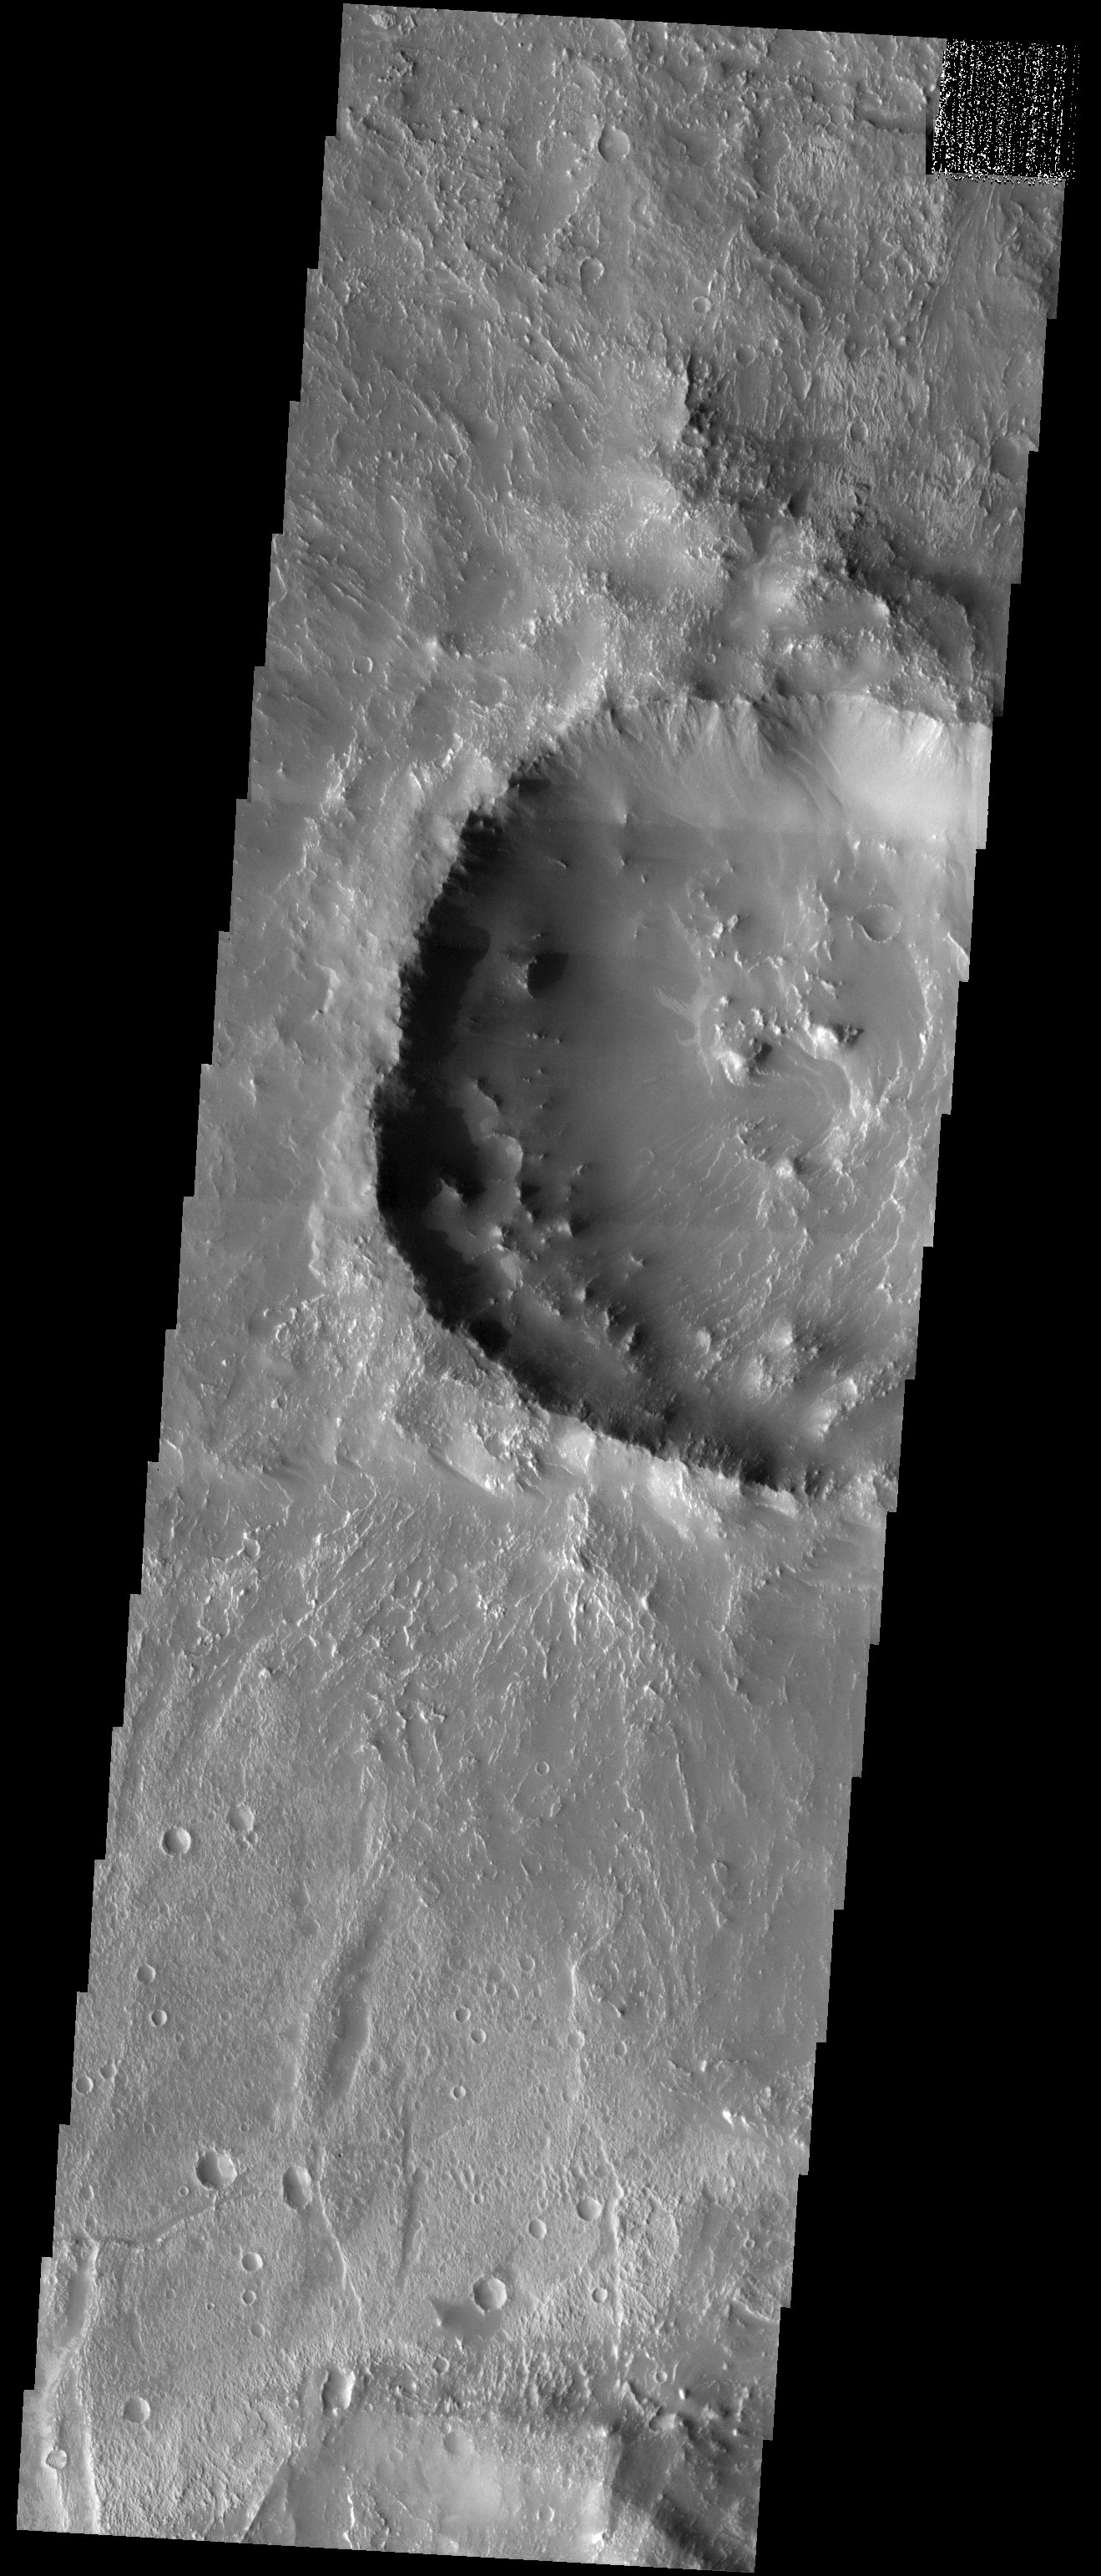

Koga Crater

Released 18 August 2003

This image shows Koga crater, named for a town in Tanzania. It is located in a region called Claritas Fossae, full of large linear features that are not visible in this particular image. What is visible is a mantle of fine material that is draped over much of the terrain, particularly in the floor of the crater. Note how the low-lying surfaces are smooth and dark, covered in this layer of fine material. Sharp blocks and cliffs poke through this mantle, showing that either the mantle never buried all of the underlying topography, or that some of it has eroded away to expose the higher ground.

Image information: VIS instrument. Latitude -29.1, Longitude 256.1 East (103.9 West). 19 meter/pixel resolution.

Note: this THEMIS visual image has not been radiometrically nor geometrically calibrated for this preliminary release. An empirical correction has been performed to remove instrumental effects. A linear shift has been applied in the cross-track and down-track direction to approximate spacecraft and planetary motion. Fully calibrated and geometrically projected images will be released through the Planetary Data System in accordance with Project policies at a later time.

NASA’s Jet Propulsion Laboratory manages the 2001 Mars Odyssey mission for NASA’s Office of Space Science, Washington, D.C. The Thermal Emission Imaging System (THEMIS) was developed by Arizona State University, Tempe, in collaboration with Raytheon Santa Barbara Remote Sensing. The THEMIS investigation is led by Dr. Philip Christensen at Arizona State University. Lockheed Martin Astronautics, Denver, is the prime contractor for the Odyssey project, and developed and built the orbiter. Mission operations are conducted jointly from Lockheed Martin and from JPL, a division of the California Institute of Technology in Pasadena.

Credit: NASA/JPL/Arizona State University